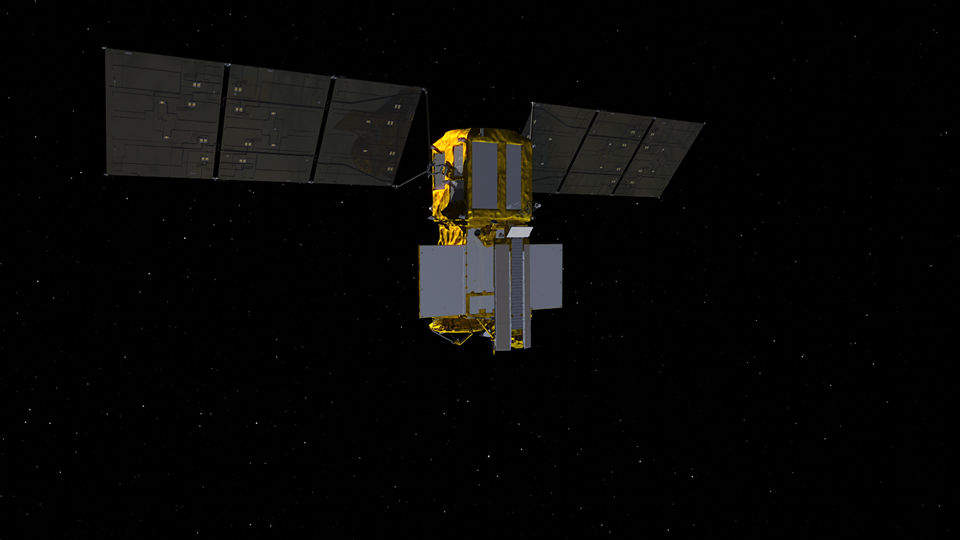

SWOT KaRIn Antenna Deployment (Animation)

This video animation shows antennas for the Ka-band Radar Interferometer (KaRIn) instrument deploying on the Surface Water and Ocean Topography (SWOT) satellite. KaRIn is the scientific heart of the spacecraft, which launched into Earth orbit on Friday, Dec. 16, 2022, from Vandenberg Space Force Base in central California. SWOT will measure the height of water on over 90% of Earth’s surface, providing a high-definition survey of our planet’s water for the first time.

But before it can do that, engineers need to deploy the satellite’s solar panel arrays, which power the spacecraft, and unfold the large mast and antenna panels for the KaRIn instrument. The mast and antenna deployment is a four-day process.

Thirty-three feet (10 meters) apart, at either end of the mast, the two antennas are designed to capture precise measurements of the height of water in Earth’s freshwater bodies and the ocean. KaRIn will see eddies, currents, and other ocean features less than 13 miles (20 kilometers) across, and it will collect data on lakes and reservoirs larger than 15 acres (62,500 square meters) and rivers wider than 330 feet (100 meters) across.

KaRIn will do this by bouncing radar pulses off the surface of the water and receiving the return signals with both of those antennas, collecting data along a swath on the surface that’s 30 miles (50 kilometers) wide on either side of the satellite.

The data SWOT provides will help researchers and decision-makers address some of the most pressing climate questions of our time and help communities prepare for a warming world.

SWOT was jointly developed by NASA and the French space agency Centre National d’Études Spatiales (CNES), with contributions from the Canadian Space Agency (CSA) and the UK Space Agency. NASA’s Jet Propulsion Laboratory, which is managed for the agency by Caltech in Pasadena, California, leads the U.S. component of the project. For the flight system payload, NASA is providing the Ka-band Radar Interferometer (KaRIn) instrument, a GPS science receiver, a laser retroreflector, a two-beam microwave radiometer, and NASA instrument operations. CNES is providing the Doppler Orbitography and Radioposition Integrated by Satellite (DORIS) system, the dual frequency Poseidon altimeter (developed by Thales Alenia Space), the KaRIn radio-frequency subsystem (together with Thales Alenia Space and with support from the UK Space Agency), the satellite platform, and ground operations. CSA is providing the KaRIn high-power transmitter assembly. NASA provided the launch vehicle and the agency’s Launch Services Program, based at Kennedy Space Center, managed the associated launch services.

Credit: NASA/JPL-Caltech